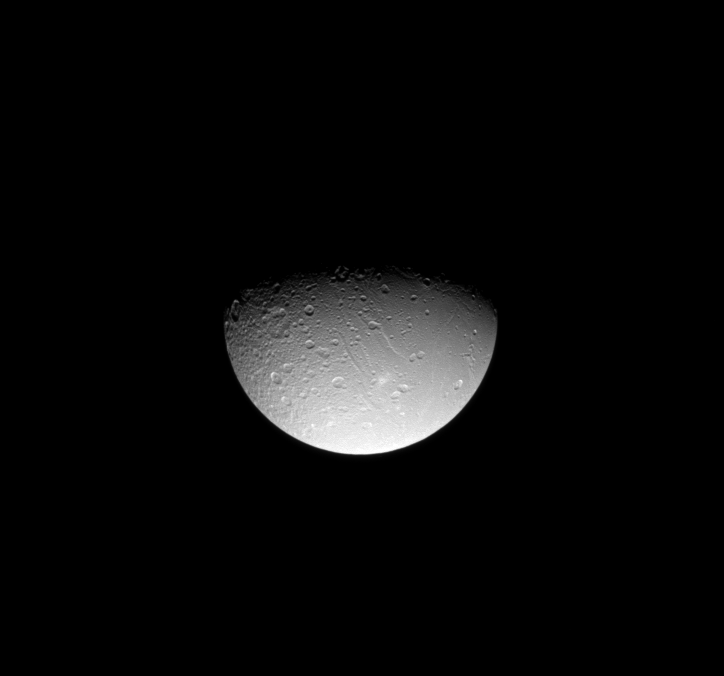

Dione’s Fractured North

The Cassini spacecraft gazes down at linear tectonic features in Dione’s northern hemisphere.

These features—several canyons and at least one ridge—are also visible in the upper right quadrant of PIA07746. The features themselves are heavily cratered, which suggests they are ancient.

Lit terrain seen here is on the leading hemisphere of Dione (1,123 kilometers, or 698 miles across). The view was acquired from 61 degrees north of the moon’s equator.

The image was taken in visible light with the Cassini spacecraft narrow-angle camera on Aug. 3, 2008. The view was obtained at a distance of approximately 684,000 kilometers (425,000 miles) from Dione and at a Sun-Dione-spacecraft, or phase, angle of 69 degrees. Image scale is 4 kilometers (3 miles) per pixel at maximum resolution.

The Cassini-Huygens mission is a cooperative project of NASA, the European Space Agency and the Italian Space Agency. The Jet Propulsion Laboratory, a division of the California Institute of Technology in Pasadena, manages the mission for NASA’s Science Mission Directorate, Washington, D.C. The Cassini orbiter and its two onboard cameras were designed, developed and assembled at JPL. The imaging operations center is based at the Space Science Institute in Boulder, Colo.

Credit: NASA/JPL/Space Science Institute